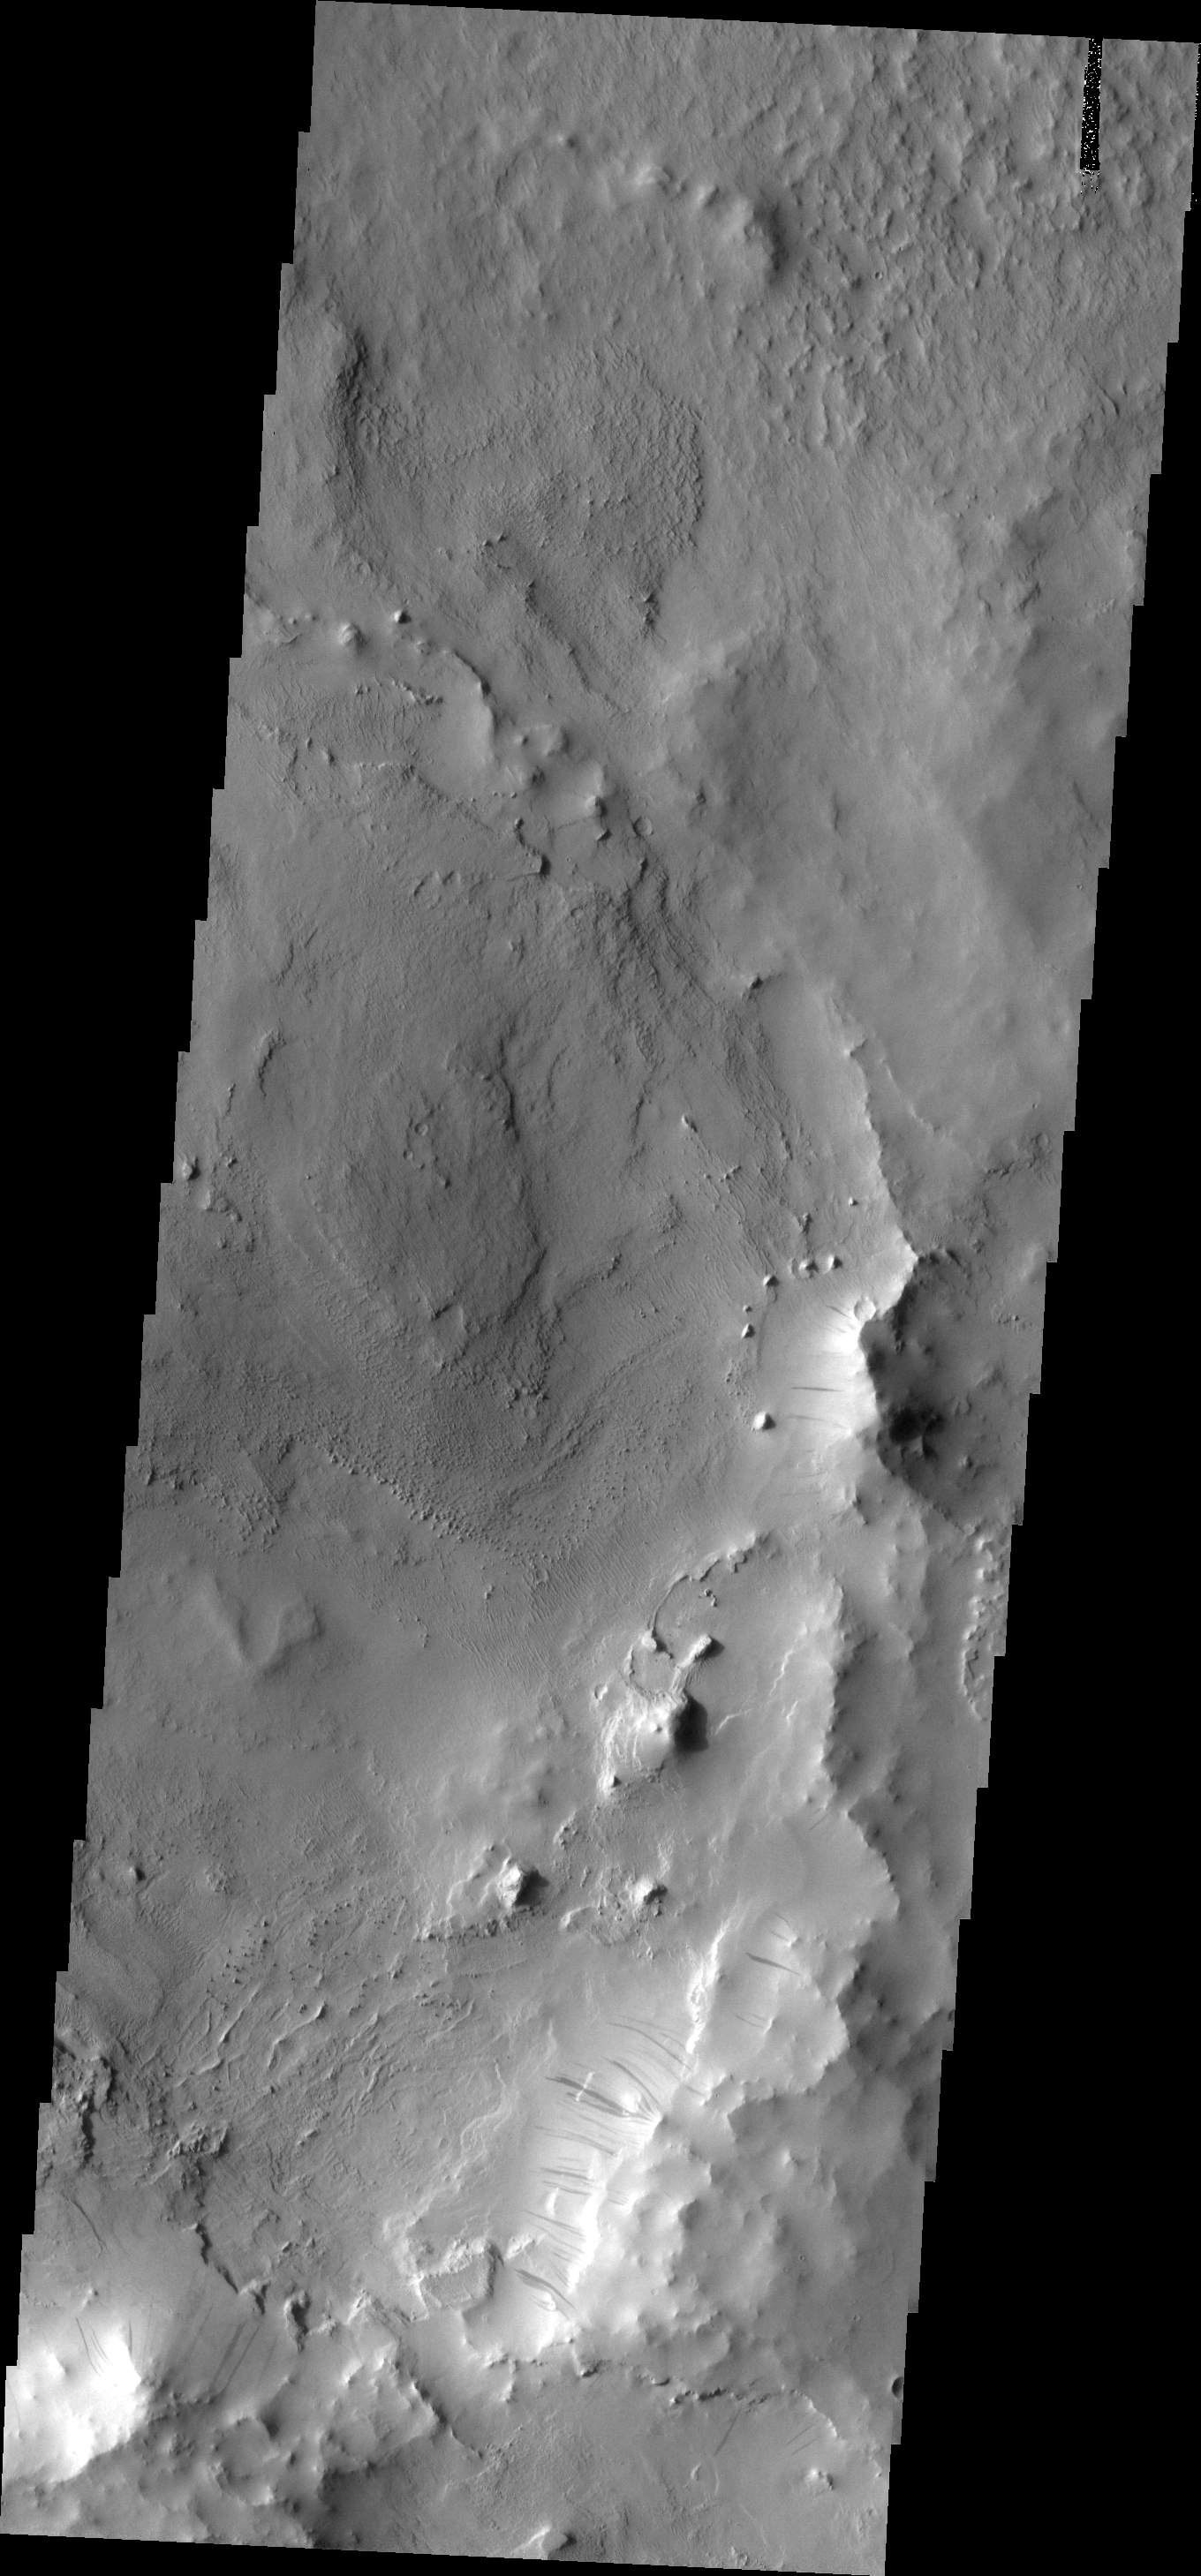

Dark Slope Streaks

These dark slope streaks are located on an ancient crater rim near Henry Crater.

Image information: VIS instrument. Latitude 13.6N, Longitude 21.2E. 18 meter/pixel resolution.

Please see the THEMIS Data Citation Note for details on crediting THEMIS images.

Note: this THEMIS visual image has not been radiometrically nor geometrically calibrated for this preliminary release. An empirical correction has been performed to remove instrumental effects. A linear shift has been applied in the cross-track and down-track direction to approximate spacecraft and planetary motion. Fully calibrated and geometrically projected images will be released through the Planetary Data System in accordance with Project policies at a later time.

NASA’s Jet Propulsion Laboratory manages the 2001 Mars Odyssey mission for NASA’s Office of Space Science, Washington, D.C. The Thermal Emission Imaging System (THEMIS) was developed by Arizona State University, Tempe, in collaboration with Raytheon Santa Barbara Remote Sensing. The THEMIS investigation is led by Dr. Philip Christensen at Arizona State University. Lockheed Martin Astronautics, Denver, is the prime contractor for the Odyssey project, and developed and built the orbiter. Mission operations are conducted jointly from Lockheed Martin and from JPL, a division of the California Institute of Technology in Pasadena.

Credit: NASA/JPL/ASU